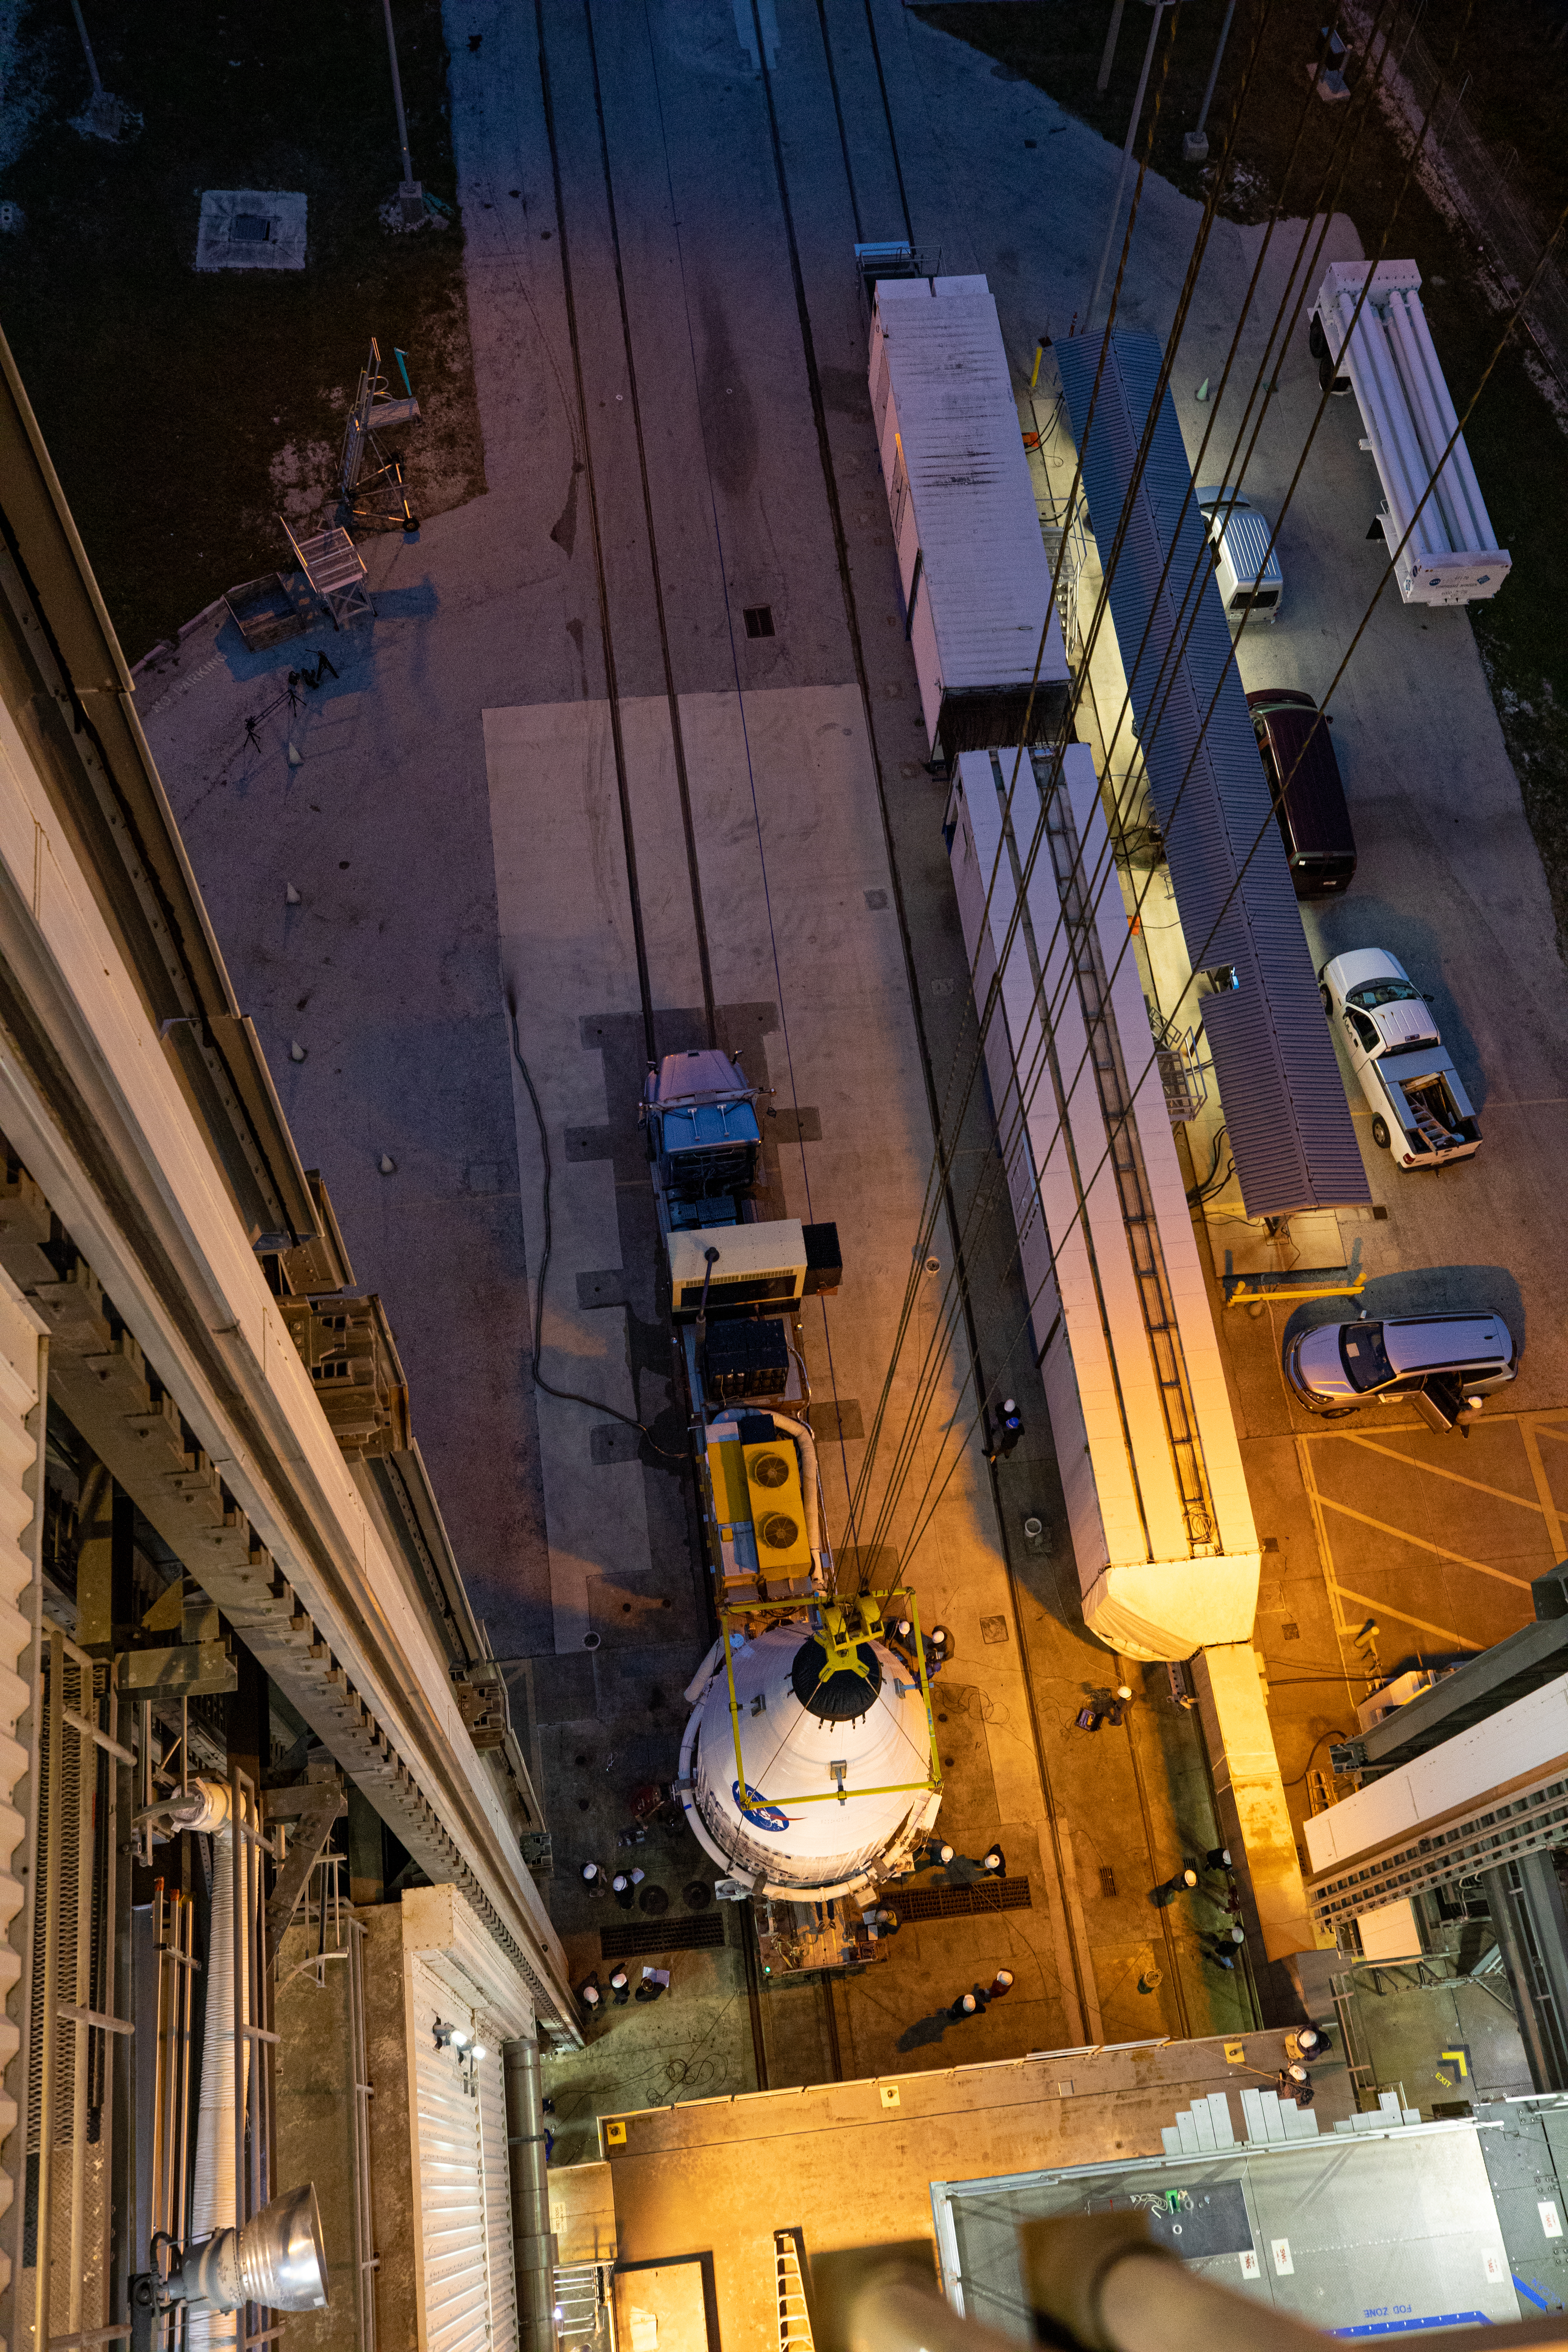

Solar Orbiter Spacecraft Lift and Mate

In this view from above, the United Launch Alliance Atlas V payload fairing, containing the Solar Orbiter spacecraft, is hoisted up by crane at the Vertical Integration Facility at Space Launch Complex 41 on Cape Canaveral Air Force Station in Florida on Jan. 31, 2020. The payload fairing will be mated to the Atlas V rocket. Solar Orbiter is an international cooperative mission between ESA (European Space Agency) and NASA. The mission aims to study the Sun, its outer atmosphere and solar wind. The spacecraft will provide the first images of the Sun’s poles. NASA’s Launch Services Program based at Kennedy is managing the launch. The spacecraft has been developed by Airbus Defence and Space. Solar Orbiter will launch in February 2020 aboard the Atlas V rocket.

Credit: NASA/Ben Smegelsky